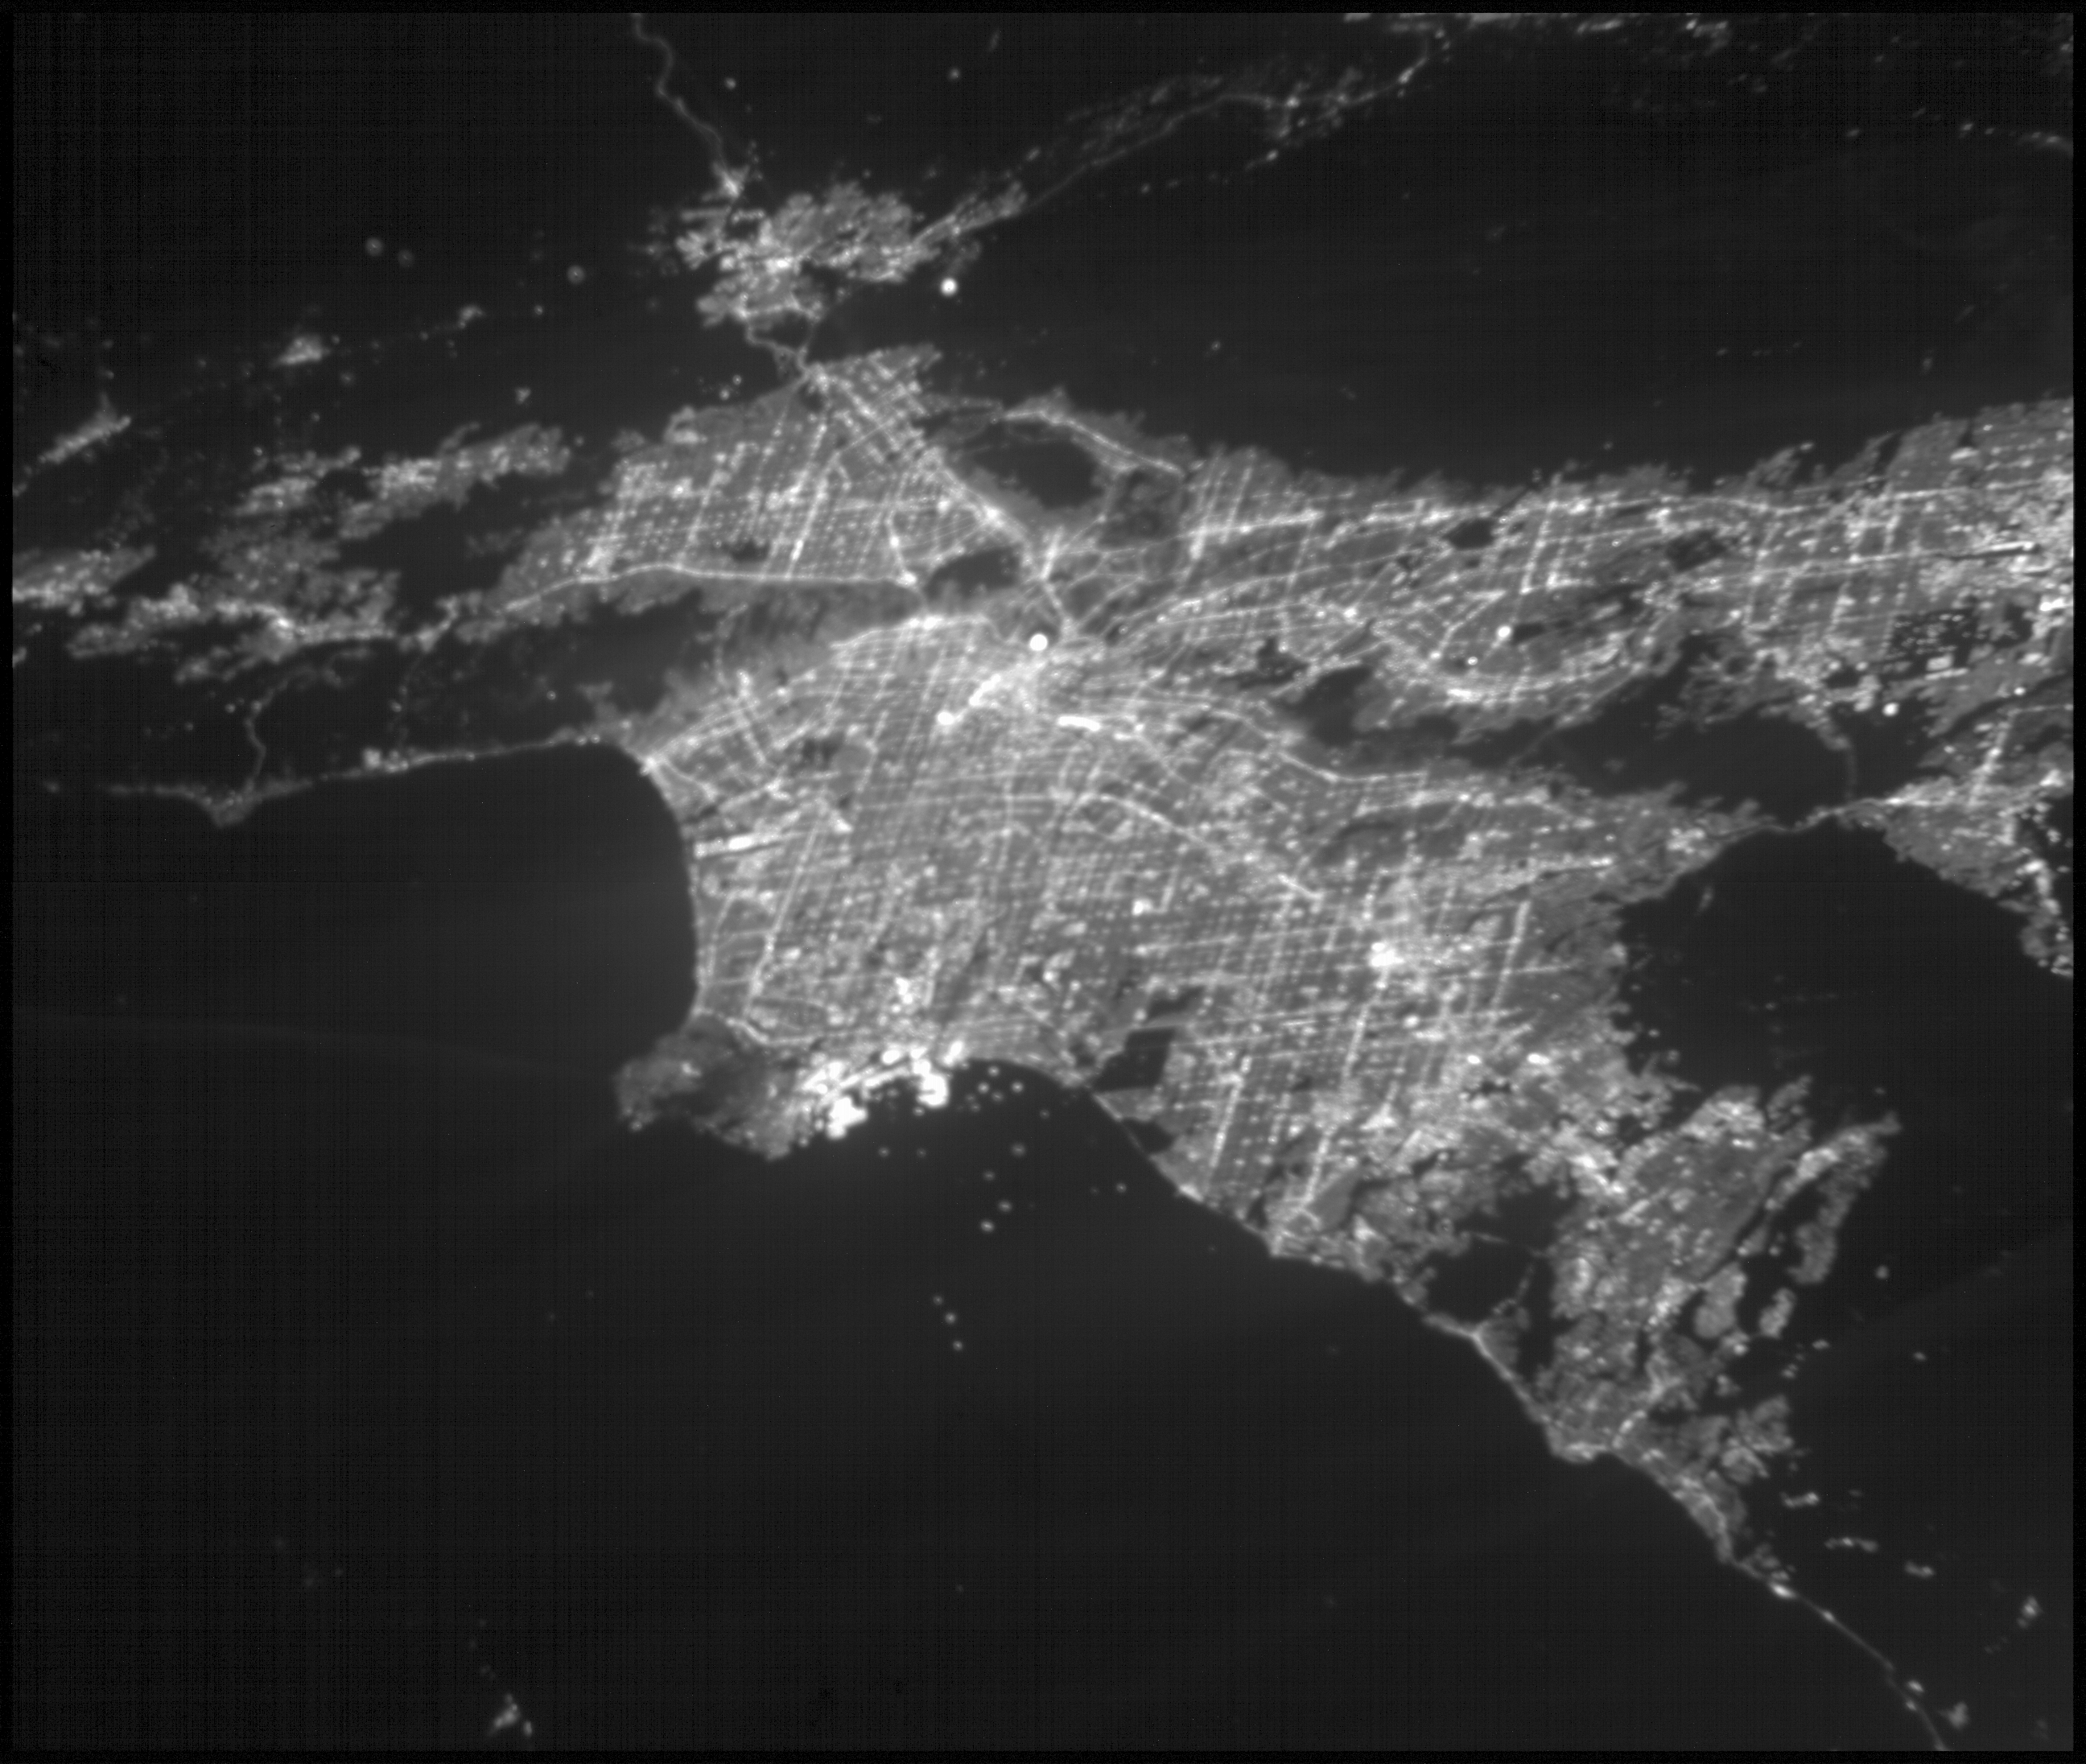

ASTERIA Image of Los Angeles 1

This image of the greater Los Angeles area was taken on March 29, 2019, by ASTERIA, the Arcsecond Space Telescope Enabling Research in Astrophysics satellite. The Port of Long Beach is visible near the center of the image.

ASTERIA is a CubeSat, or a small satellite composed of cube units that measure 10 centimeters (4.5 inches) on each side. ASTERIA was designed to demonstrate precision pointing technology in a CubeSat, which could be used to observe planets around other stars. A slight decrease in a star’s brightness as detected by ASTERIA could indicate that a planet is orbiting the star and passed in front of the star. This is called a planet transit.

After completing its primary mission objectives in January 2018, ASTERIA has continued to operate on an extended mission. The mission team took this image to further test the capabilities of the satellite.

Credit: NASA/JPL-Caltech